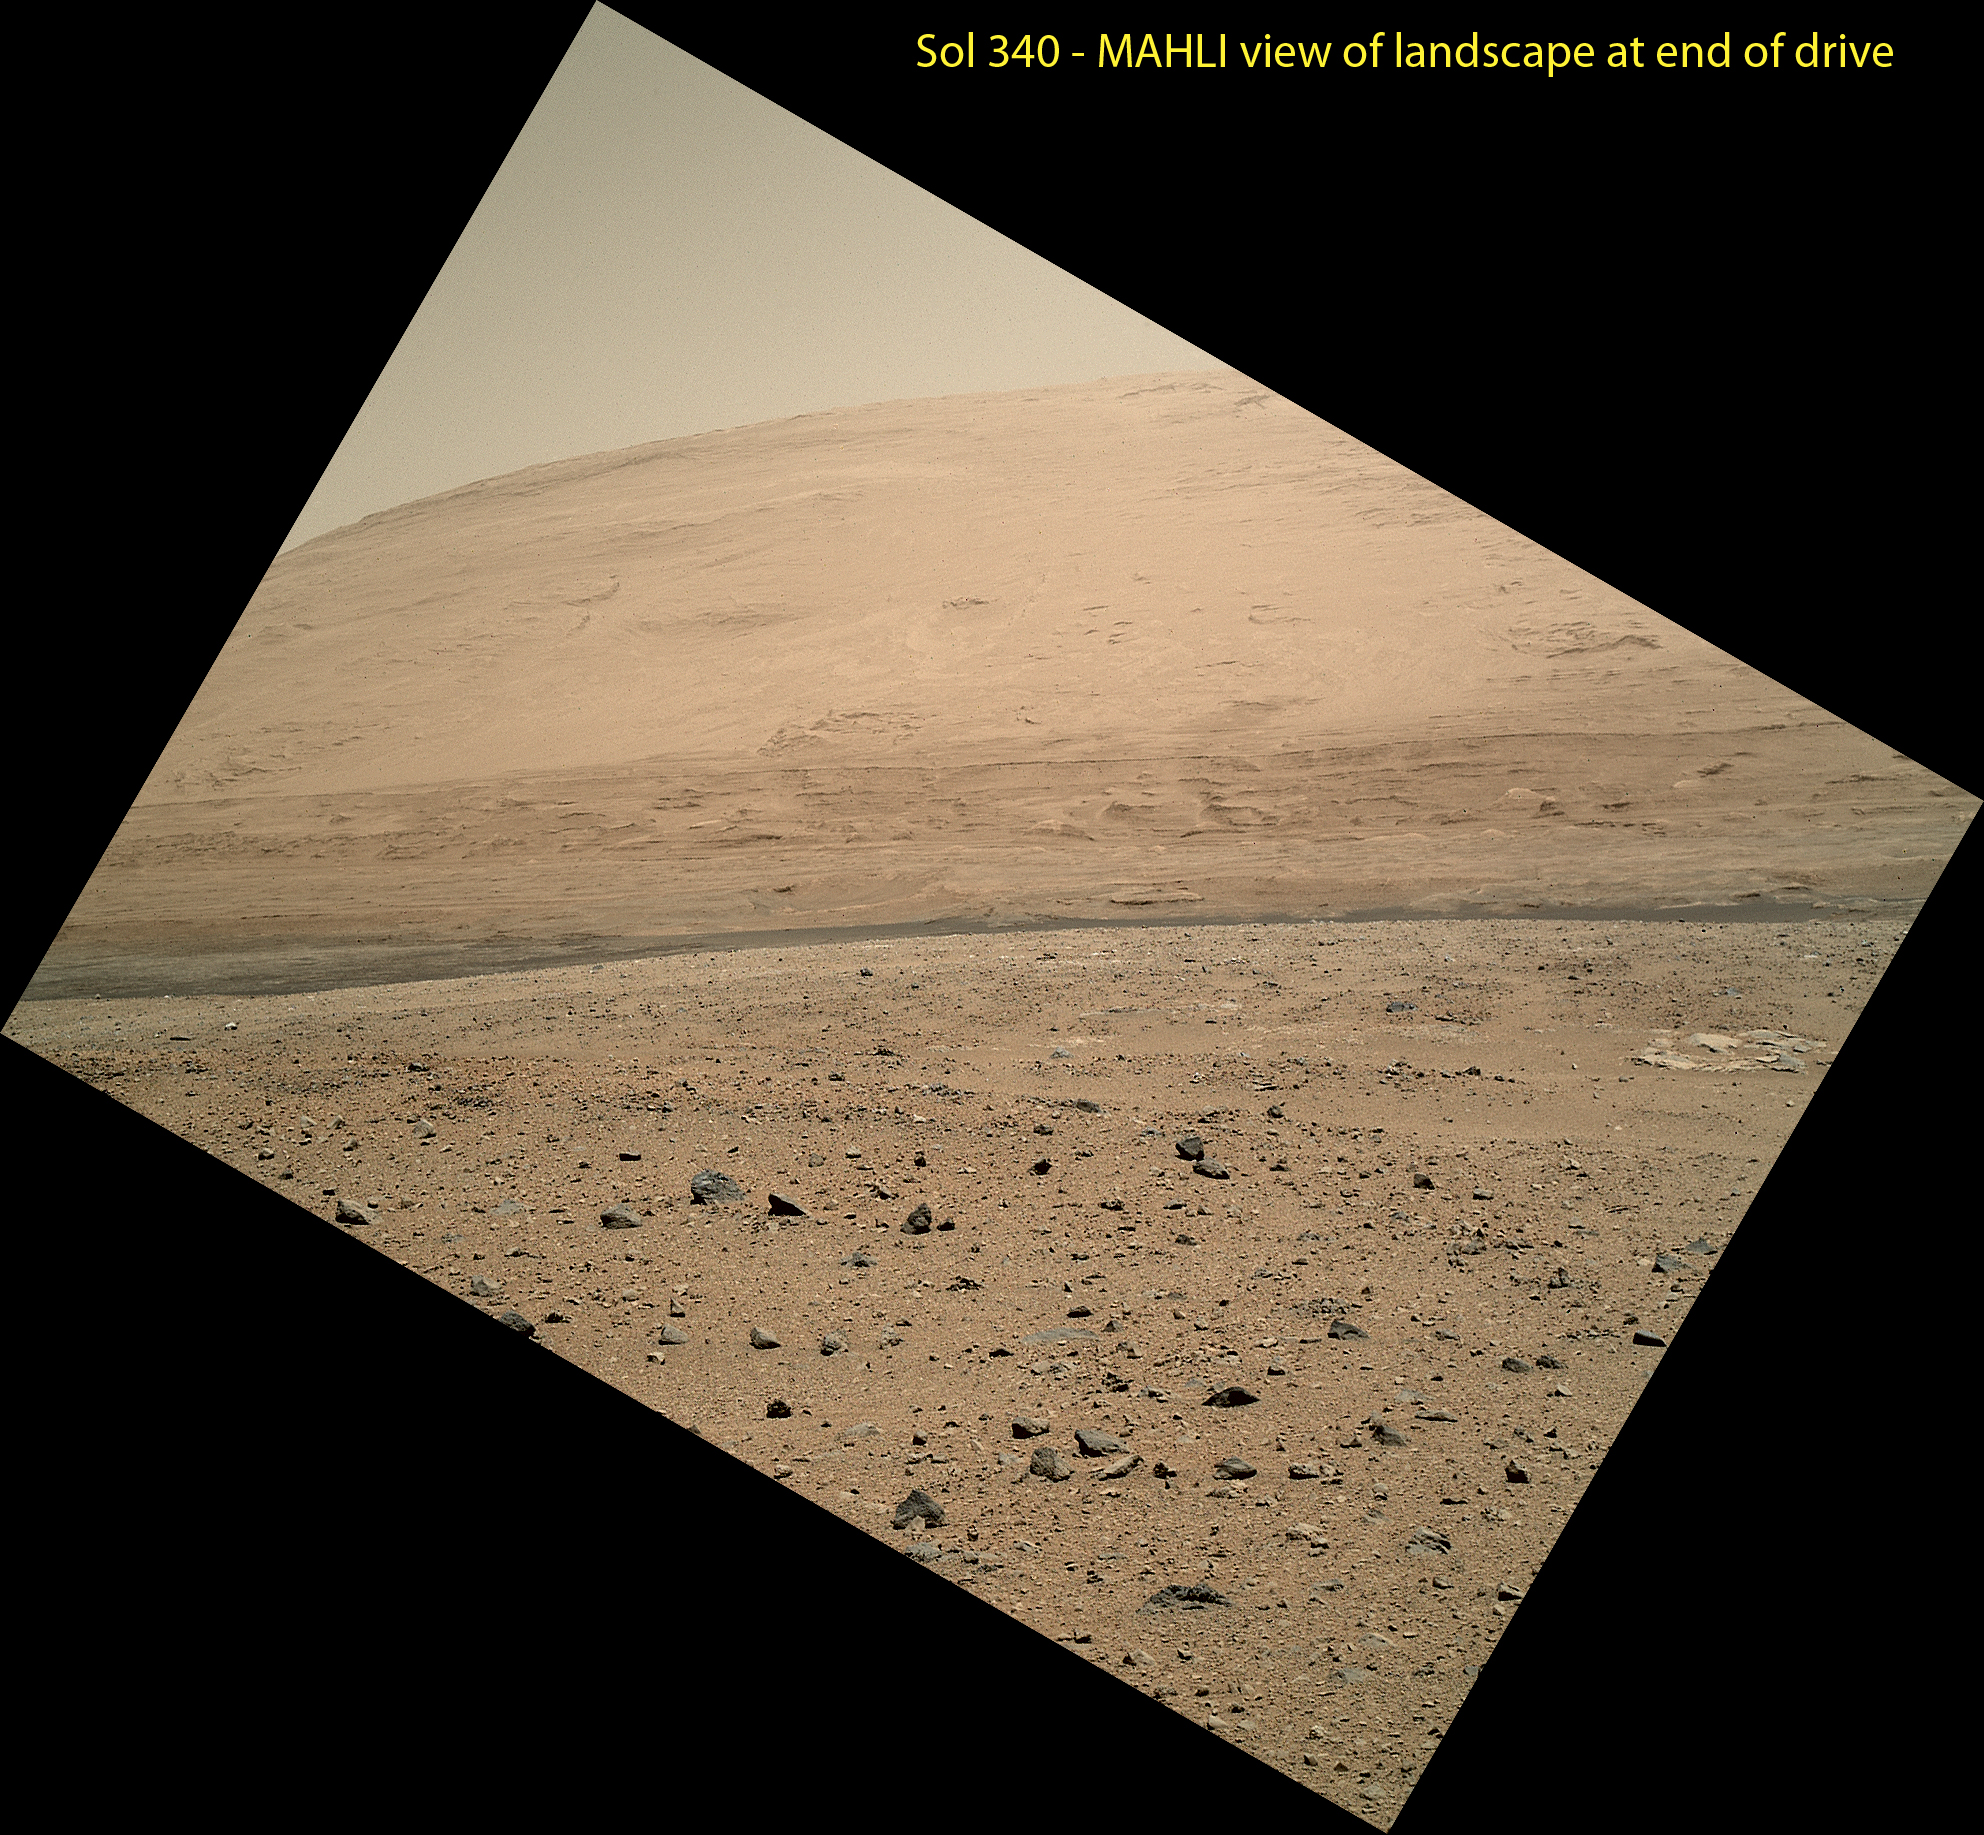

View From Curiosity’s Arm-Mounted Camera After a Long Drive

The Mars Hand Lens Imager (MAHLI) camera on NASA’s Curiosity rover is carried at an angle when the rover’s arm is stowed for driving. Still, the camera is able to record views of the terrain Curiosity is crossing in Gale Crater, and rotating the image 150 degrees provides this right-side-up scene. The scene is toward the south, including a portion of Mount Sharp and a band of dark dunes in front of the mountain. It was taken on the 340th Martian day, or sol, of Curiosity’s work on Mars, shortly after Curiosity finished a 329.1-foot (100.3-meter) drive on that sol. The drive was twice as long as any previous sol’s drive by Curiosity.

When the robotic arm, turret, and MAHLI are stowed, the MAHLI is looking out from the front left side of the rover. This is much like the view from the driver’s side of cars sold in the USA.

The main purpose of Curiosity’s MAHLI camera is to acquire close-up, high-resolution views of rocks and soil at the rover’s Gale Crater field site. The camera is capable of focusing on any target at distances of about 0.8 inch (2.1 centimeters) to infinity. This means it can, as shown here, also obtain pictures of the Martian landscape.

Malin Space Science Systems, San Diego, developed, built and operates MAHLI. NASA’s Jet Propulsion Laboratory, Pasadena, Calif., manages the Mars Science Laboratory Project and the mission’s Curiosity rover for NASA’s Science Mission Directorate in Washington. The rover was designed and assembled at JPL, a division of the California Institute of Technology in Pasadena.

Credit: NASA/JPL-Caltech/MSSS